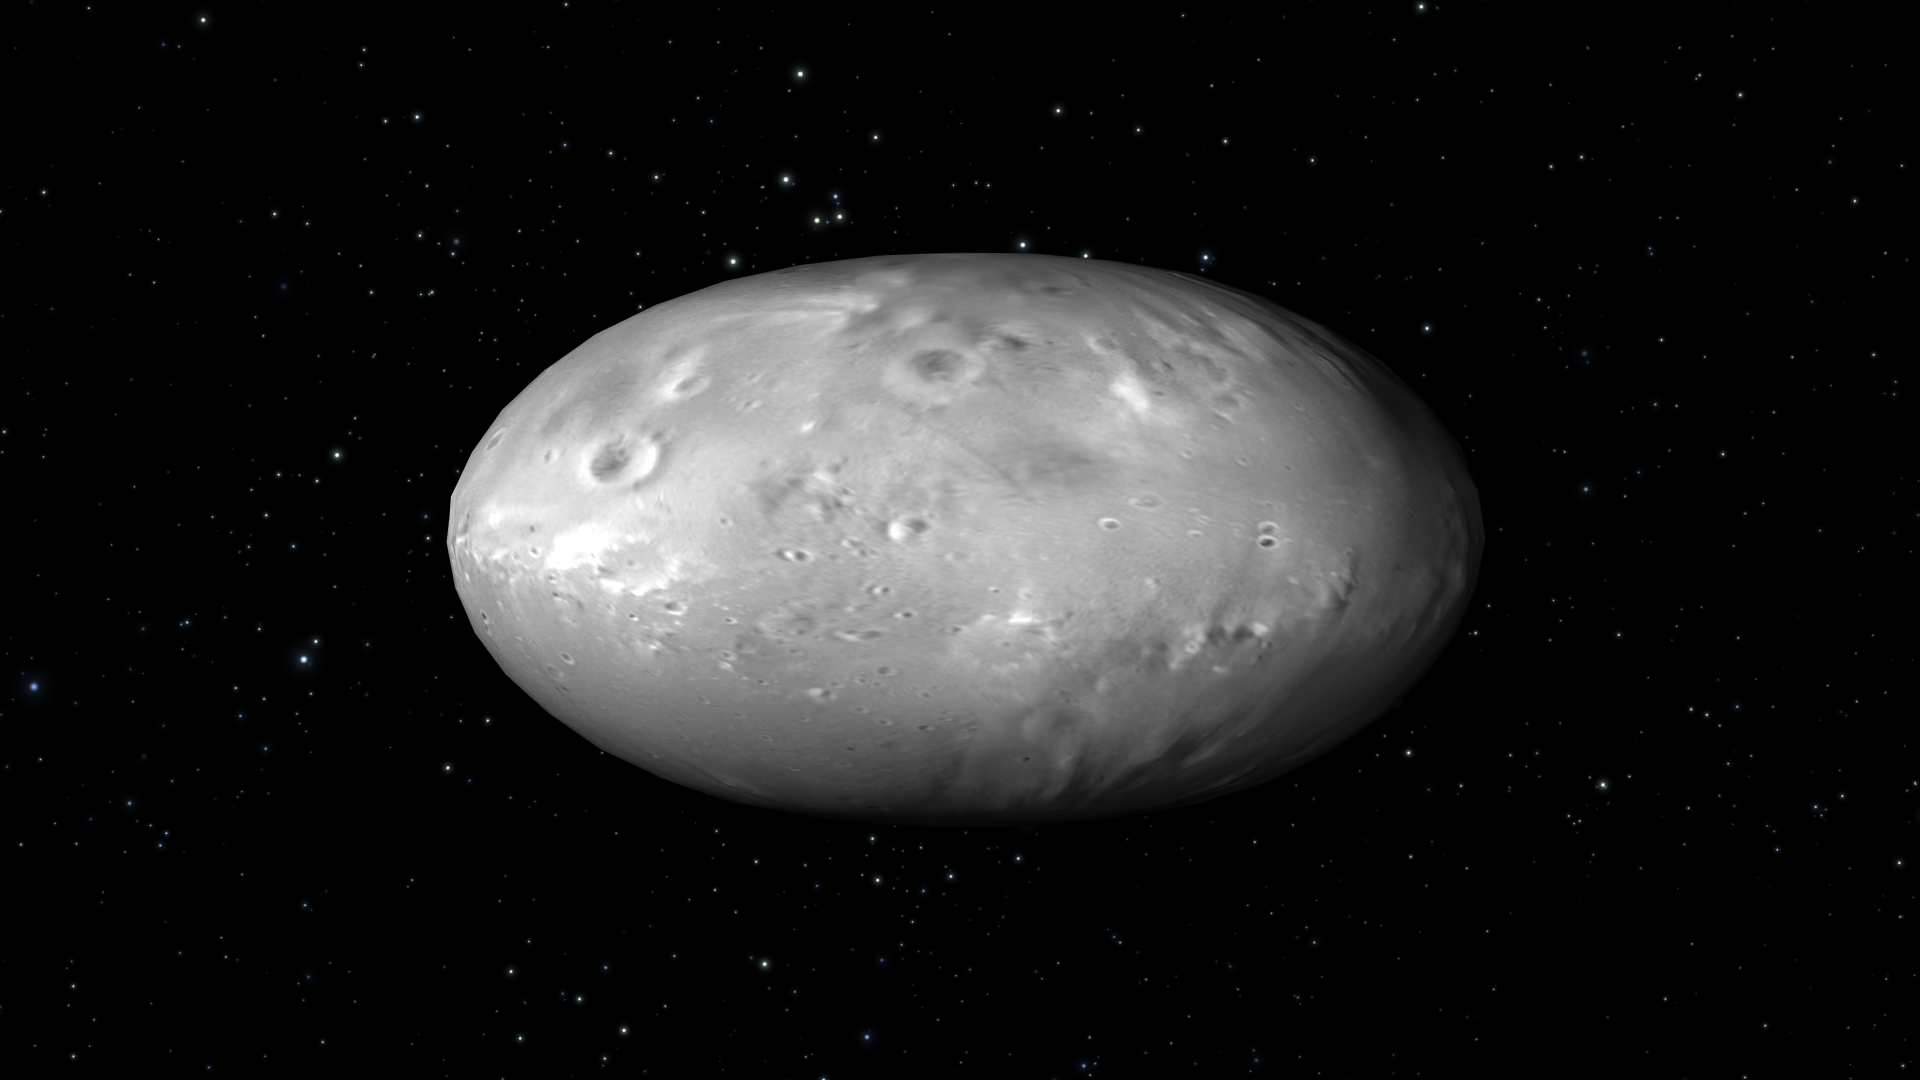

Artist’s View of Nix Rotation, Frame 1

Object Name: Nix

Credit: NASA, ESA, M. Showalter (SETI Institute), and G. Bacon (STScI)